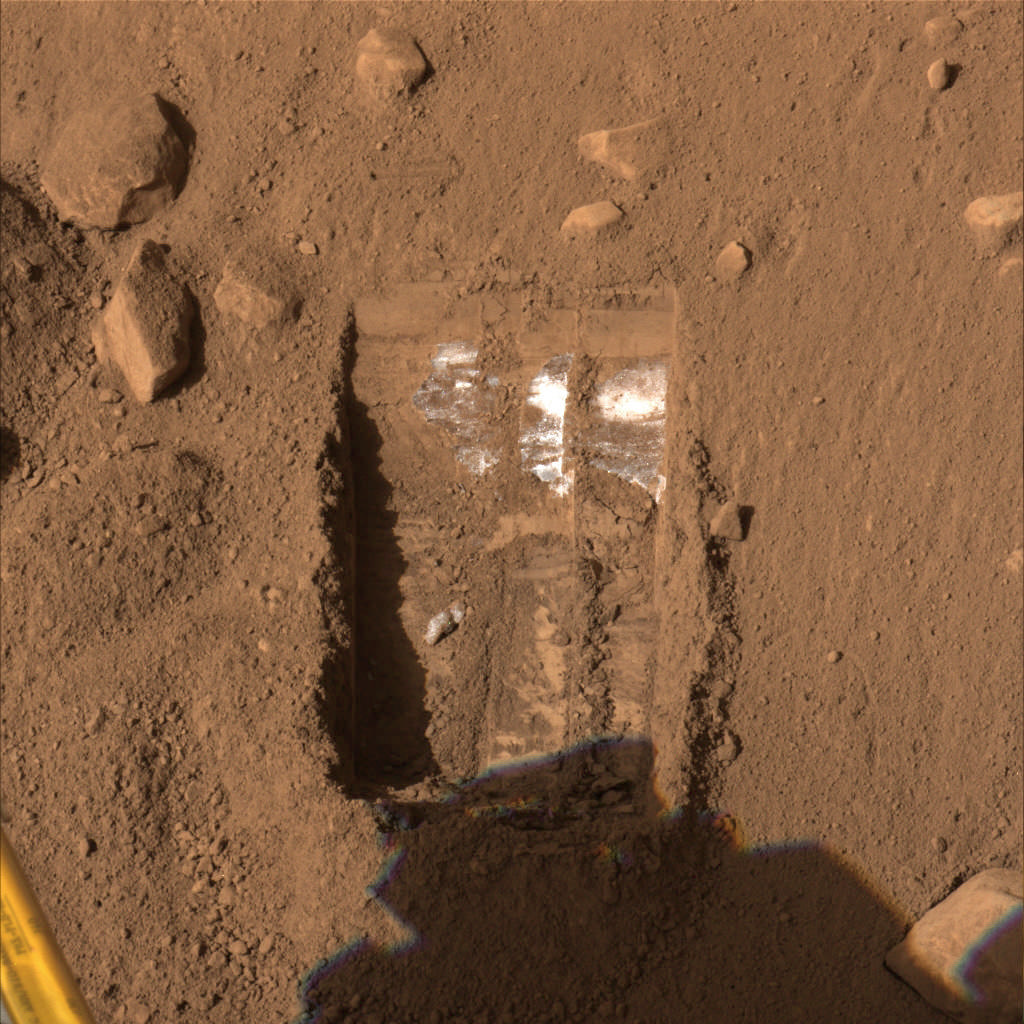

“Dodo-Goldilocks” Trench Dug by Phoenix

This color image was acquired by NASA’s Phoenix Mars Lander’s Surface Stereo Imager on the 19th day of the mission, or Sol 19 (June 13, 2008), after the May 25, 2008, landing. This image shows one trench informally called “Dodo-Goldilocks” after two digs (dug on Sol 18, or June 12, 2008) by Phoenix’s Robotic Arm. The trench is 22 centimeters (8.7 inches) wide and 35 centimeters (13.8 inches) long. At its deepest point, the trench is 7 to 8 centimeters (2.7 to 3 inches) deep.

White material, possibly ice, is located only at the upper portion of the trench, indicating that it is not continuous throughout the excavated site. According to scientists, the trench might be exposing a ledge, or only a portion of a slab, of the white material.

The Phoenix Mission is led by the University of Arizona, Tucson, on behalf of NASA. Project management of the mission is by NASA’s Jet Propulsion Laboratory, Pasadena, Calif. Spacecraft development is by Lockheed Martin Space Systems, Denver.

Photojournal Note: As planned, the Phoenix lander, which landed May 25, 2008 23:53 UTC, ended communications in November 2008, about six months after landing, when its solar panels ceased operating in the dark Martian winter.

Credit: NASA/JPL-Caltech/University of Arizona/Texas A&M University